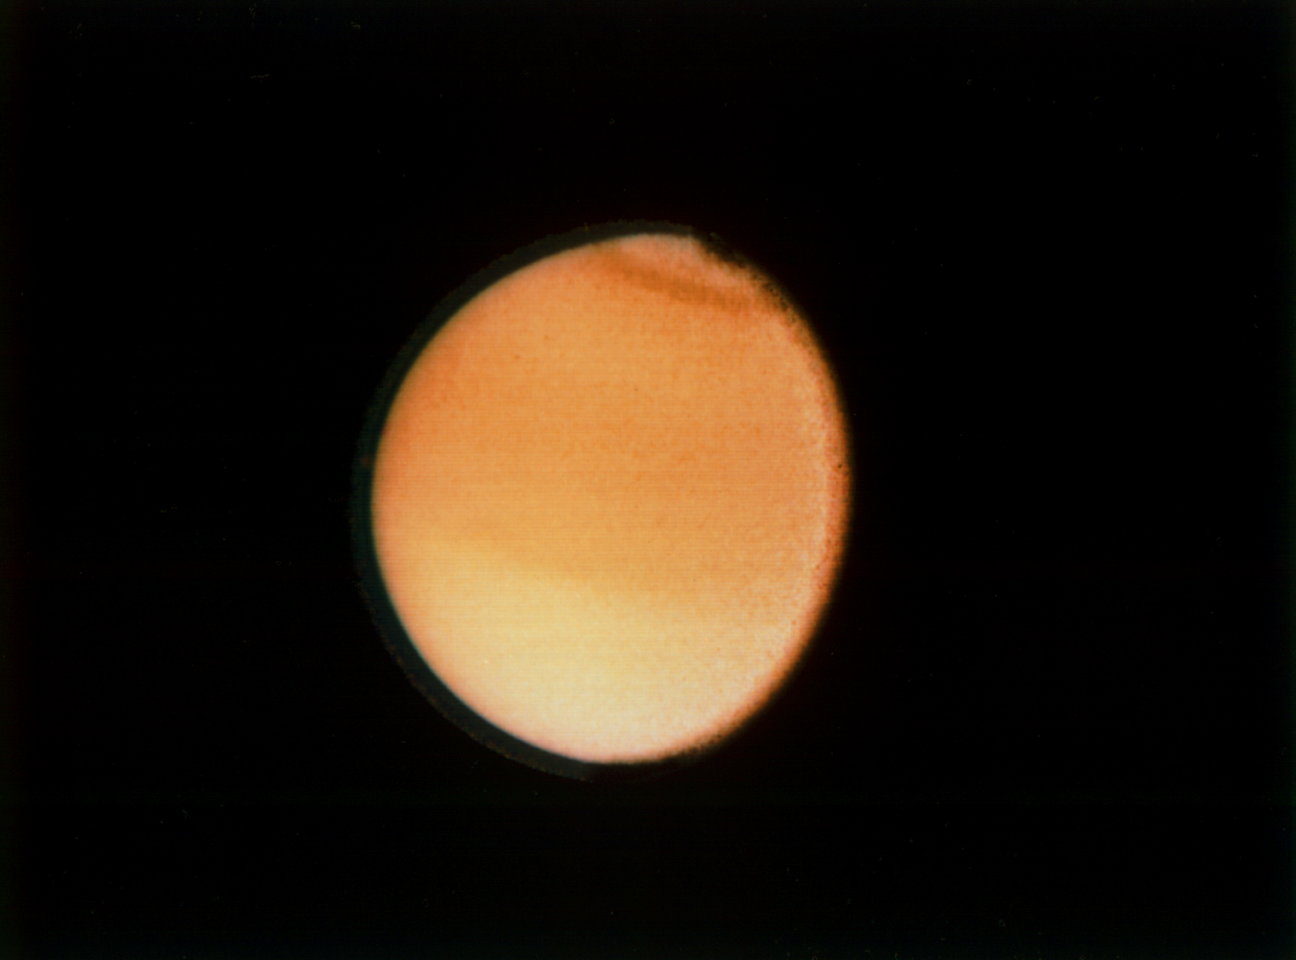

Titan’s Cloud Systems

This Voyager 2 photograph of Titan, taken Aug. 23, 1981 from a range of 2.3 million kilometers (1.4 million miles), shows some detail in the cloud systems on this Saturnian moon. The southern hemisphere appears lighter in contrast, a well-defined band is seen near the equator, and a dark collar is evident at the north pole. All these bands are associated with cloud circulation in Titan’s atmosphere. The extended haze, composed of submicron-size particles, is seen clearly around the satellite’s limb. This image was composed from blue, green and violet frames.

JPL manages the Voyager project for NASA’s Office of Space Science.

Credit: NASA/JPL